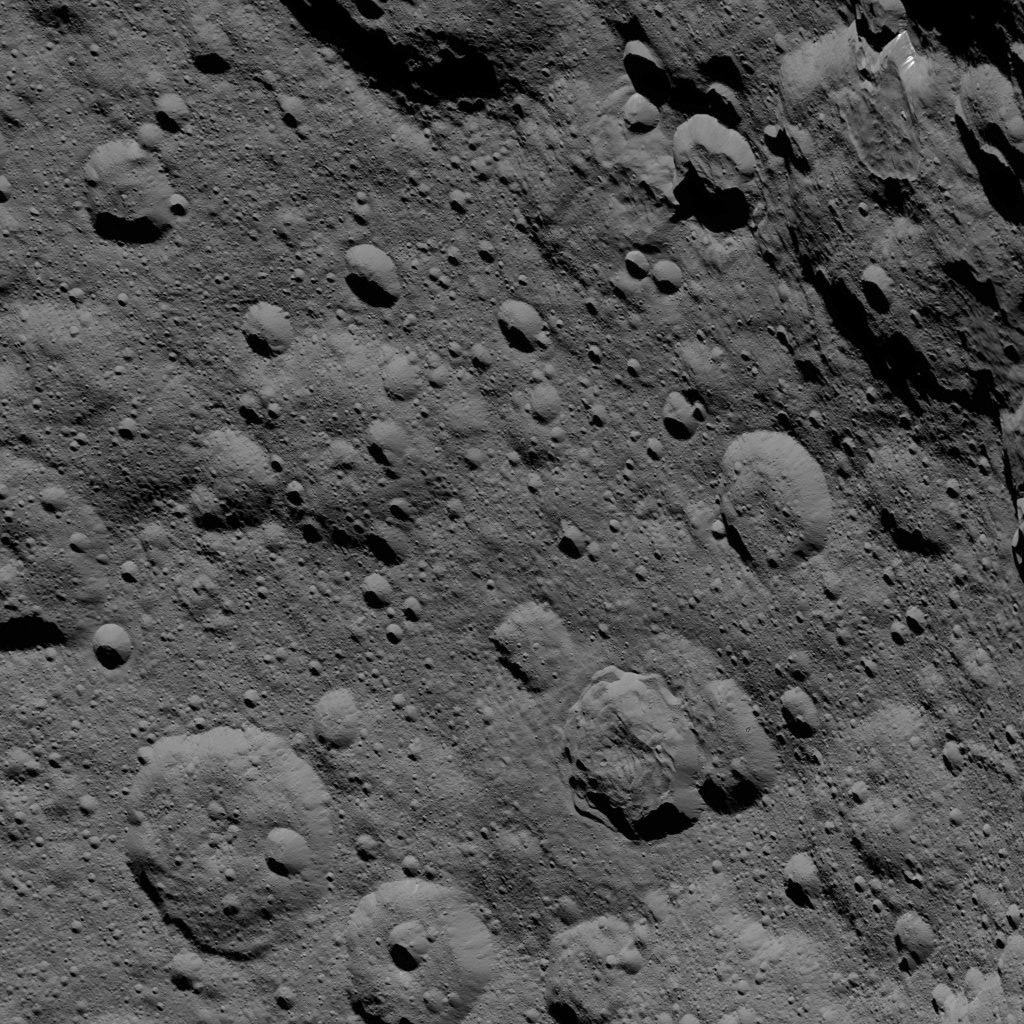

Dawn HAMO Image 85

This image of Ceres, taken by NASA’s Dawn spacecraft, shows cratered terrain at high northern latitudes. Dawn acquired the view from an altitude of 915 miles (1,470 kilometers) during the mission’s High Altitude Mapping Orbit (HAMO) phase on Oct. 20, 2015. Image resolution is 450 feet (140 meters) per pixel.

Ghanan Crater, 42 miles (68 kilometers) in diameter, is seen at upper-right. A distinctive flow feature extends into the crater from its northern rim. The image is located at approximately 72 degrees north latitude, 8 degrees east longitude.

Dawn’s mission is managed by JPL for NASA’s Science Mission Directorate in Washington. Dawn is a project of the directorate’s Discovery Program, managed by NASA’s Marshall Space Flight Center in Huntsville, Alabama. UCLA is responsible for overall Dawn mission science. Orbital ATK, Inc., in Dulles, Virginia, designed and built the spacecraft. The German Aerospace Center, the Max Planck Institute for Solar System Research, the Italian Space Agency and the Italian National Astrophysical Institute are international partners on the mission team.

Credit: NASA/JPL-Caltech/UCLA/MPS/DLR/IDA